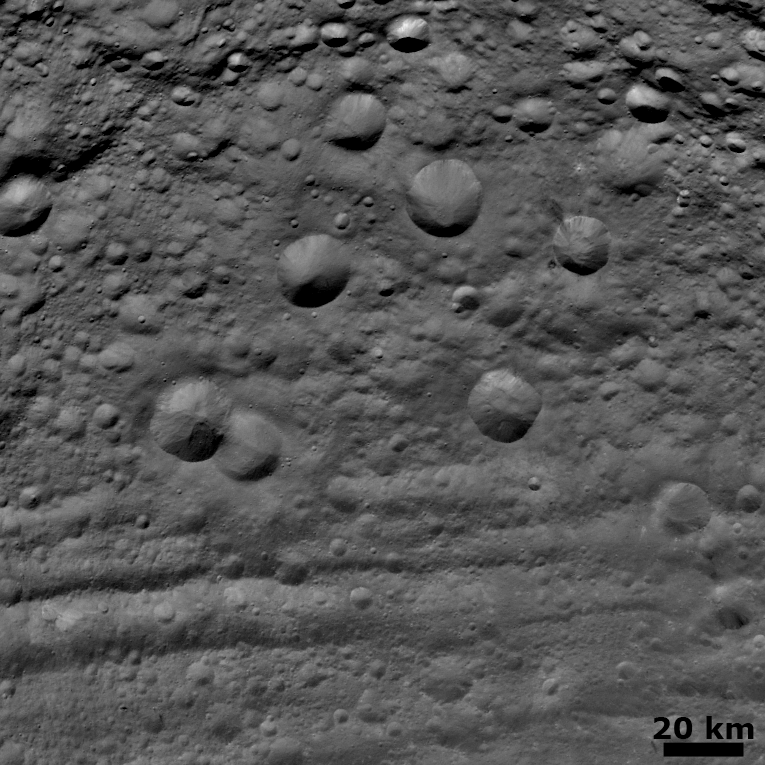

Craters in Various States of Degradation

NASA’s Dawn spacecraft obtained this image with its framing camera on August 6, 2011. This image was taken through the camera’s clear filter. The camera has a resolution of about 260 meters per pixel.

The Dawn mission to Vesta and Ceres is managed by the Jet Propulsion Laboratory, for NASA’s Science Mission Directorate, Washington, D.C. It is a project of the Discovery Program managed by NASA’s Marshall Space Flight Center, Huntsville, Ala. UCLA is responsible for overall Dawn mission science. Orbital Sciences Corporation of Dulles, Va., designed and built the Dawn spacecraft.

The framing cameras were developed and built under the leadership of the Max Planck Institute for Solar System Research, Katlenburg-Lindau, Germany, with significant contributions by the German Aerospace Center (DLR) Institute of Planetary Research, Berlin, and in coordination with the Institute of Computer and Communication Network Engineering, Braunschweig. The framing camera project is funded by NASA, the Max Planck Society and DLR. JPL is a division of the California Institute of Technology, in Pasadena.

Credit: NASA/JPL-Caltech/UCLA/MPS/DLR/IDA